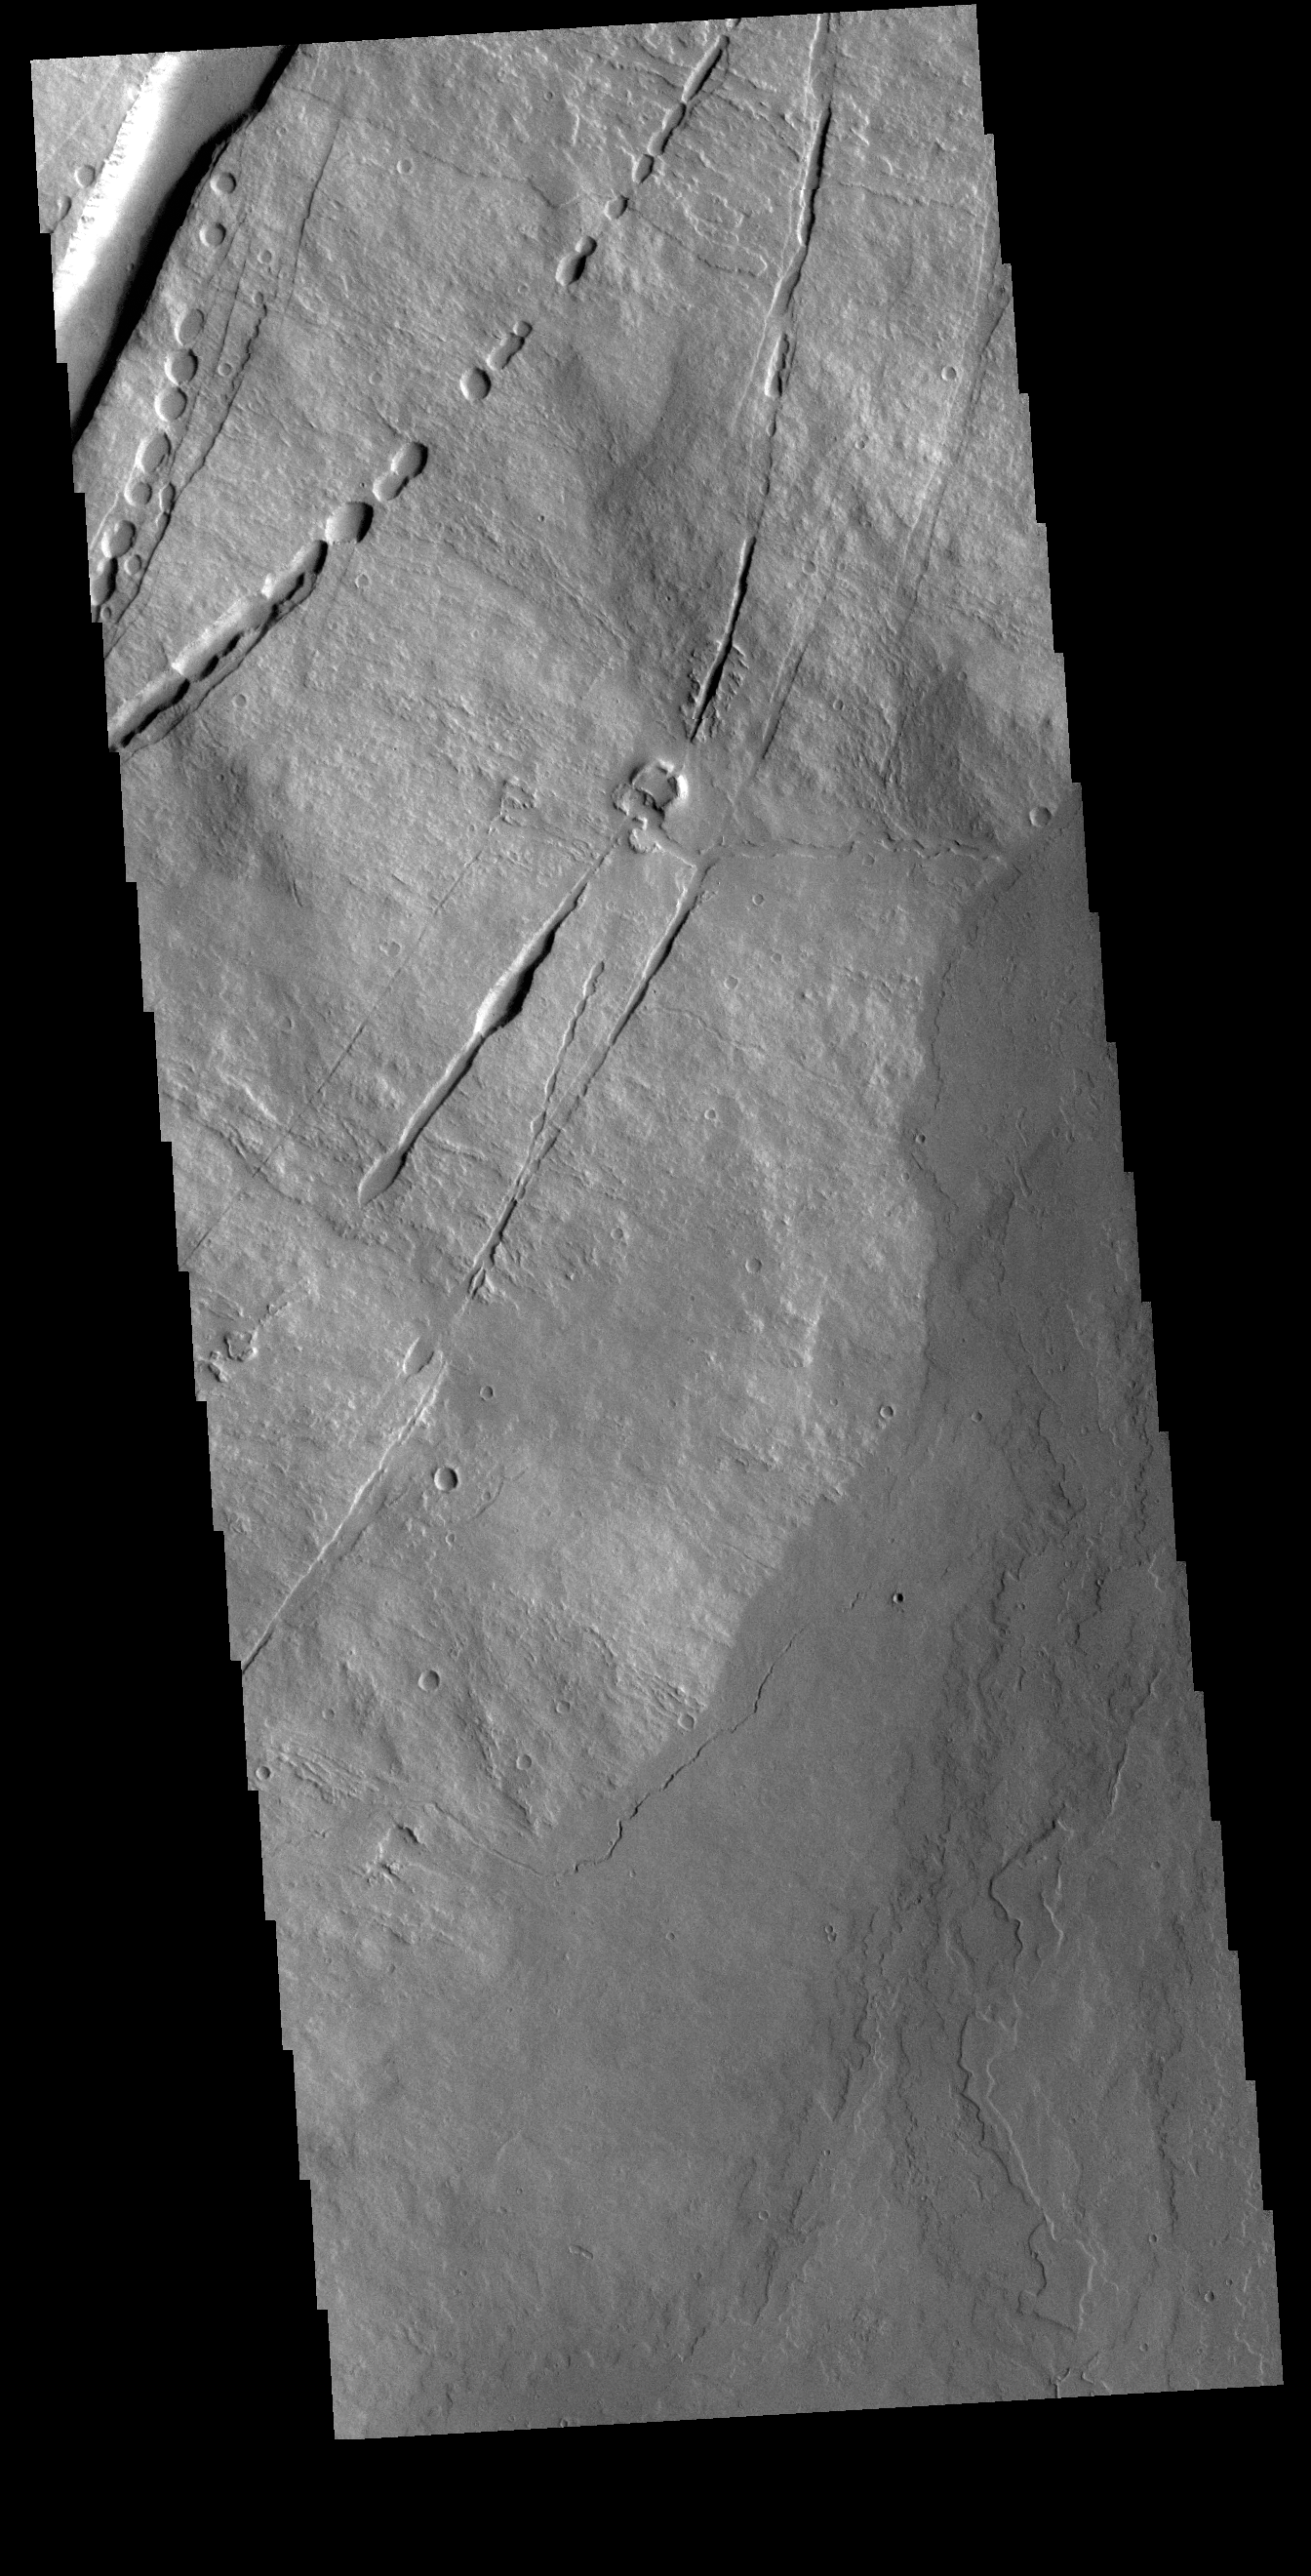

Pavonis Mons

Today’s VIS image is of the eastern flank of Pavonis Mons where the volcano meets the surrounding volcanic plains. The arced features toward the top of the image are fractures and lava tubes that were revealed by collapse of the roof of the tube into the underlying void.

Credit: NASA/JPL-Caltech/ASU